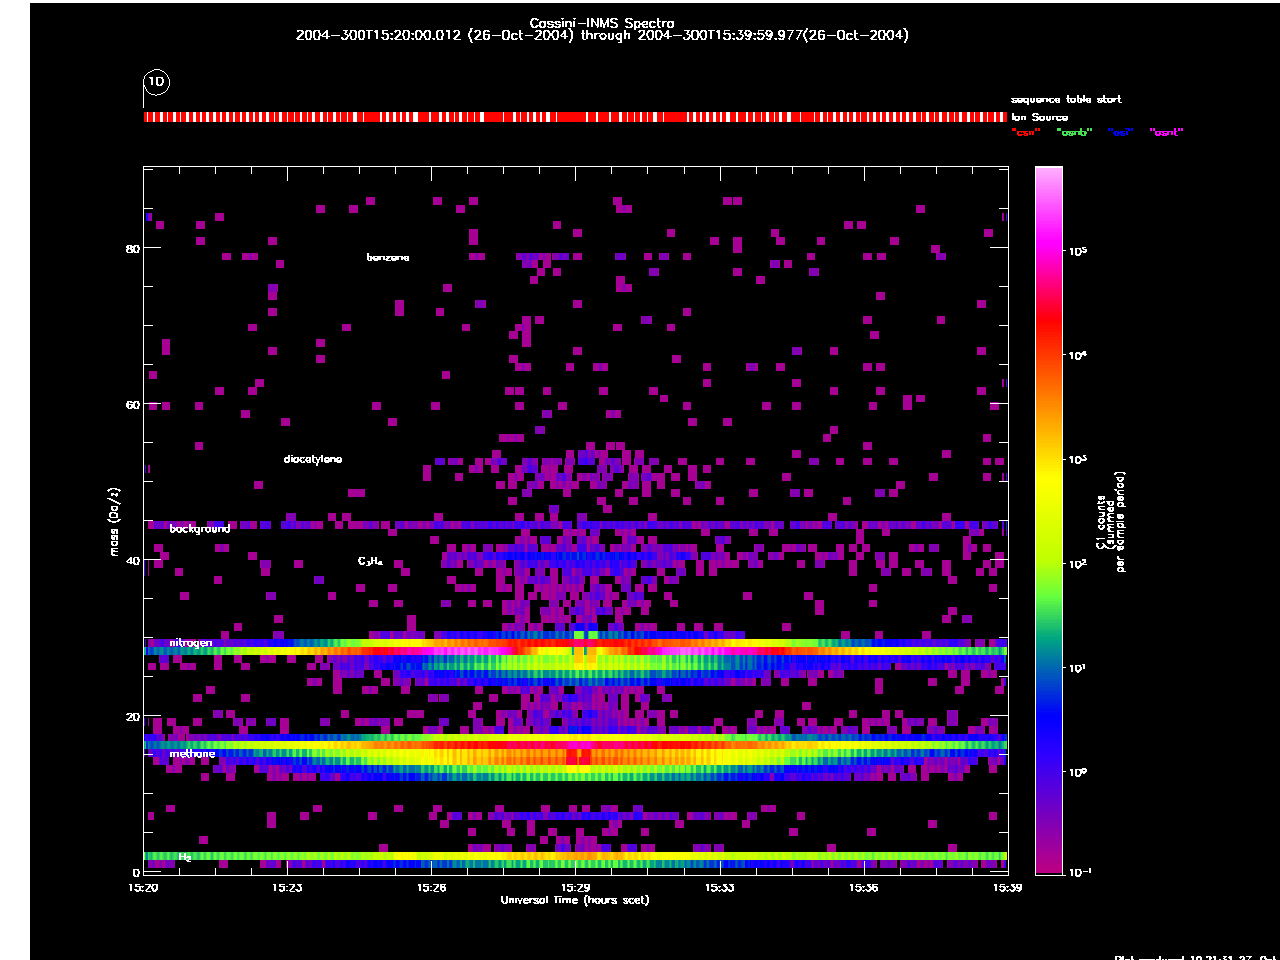

Lots of Hydrocarbons

This graph shows data acquired by Cassini as it flew by Titan at an altitude of 1,200 kilometers (745 miles) on Oct. 26, 2004 — its closet approach yet to the hazy moon. The data is from Cassini’s ion and neutral mass spectrometer, which detects charged and neutral particles in the atmosphere. The graph reveals a diversity of hydrocarbons in the high atmosphere above Titan, including benzene and diacetylene.

The Cassini-Huygens mission is a cooperative project of NASA, the European Space Agency and the Italian Space Agency. The Jet Propulsion Laboratory, a division of the California Institute of Technology in Pasadena, manages the Cassini-Huygens mission for NASA’s Science Mission Directorate, Washington, D.C. The Cassini orbiter and its two onboard cameras were designed, developed and assembled at JPL. The ion and neutral mass spectrometer team is based at University of Michigan, Ann Arbor.

Credit: NASA/JPL/University of Michigan